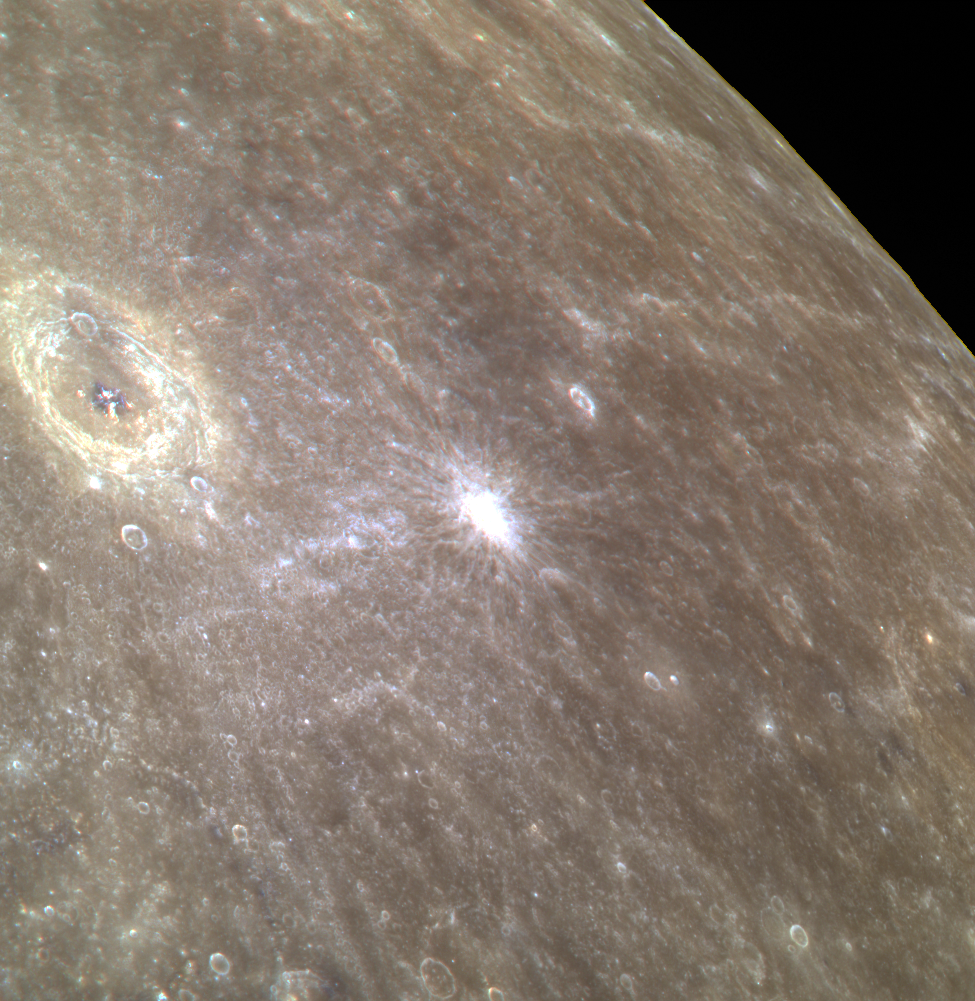

You Can Bartok the Talk, But Can You Barwok the Walk?

This stunning color image shows the complex crater Bartok as well as the limb of Mercury. The white spot to the right of Bartok in this image is the site of a young, rayed crater approximately 11 km (7 miles) in diameter. North is to the bottom left in this image.

This image was acquired as a targeted high-resolution 11-color image set. Acquiring 11-color targets is a new campaign that began in March 2013 and that utilizes all of the WAC’s 11 narrow-band color filters. Because of the large data volume involved, only features of special scientific interest are targeted for imaging in all 11 colors.

Date acquired: April 26, 2013
Image Mission Elapsed Time (MET): 9290850, 9290842, 9290838
Image ID: 3954216, 3954214, 3954213
Instrument: Wide Angle Camera (WAC) of the Mercury Dual Imaging System (MDIS)
WAC filters: 9, 7, 6 (996, 748, 433 nanometers) in red, green, and blue
Center Latitude: -34.0°
Center Longitude: 221.1° E
Resolution: 559 meters/pixel
Scale: Bartok crater is about 117 km (73 mi.) in diameter
Incidence Angle: 40.8°
Emission Angle: 58.2°
Phase Angle: 28.0°

The MESSENGER spacecraft is the first ever to orbit the planet Mercury, and the spacecraft’s seven scientific instruments and radio science investigation are unraveling the history and evolution of the Solar System’s innermost planet. MESSENGER acquired over 150,000 images and extensive other data sets. MESSENGER is capable of continuing orbital operations until early 2015.

For information regarding the use of images, see the MESSENGER image use policy.

Credit: NASA/Johns Hopkins University Applied Physics Laboratory/Carnegie Institution of Washington